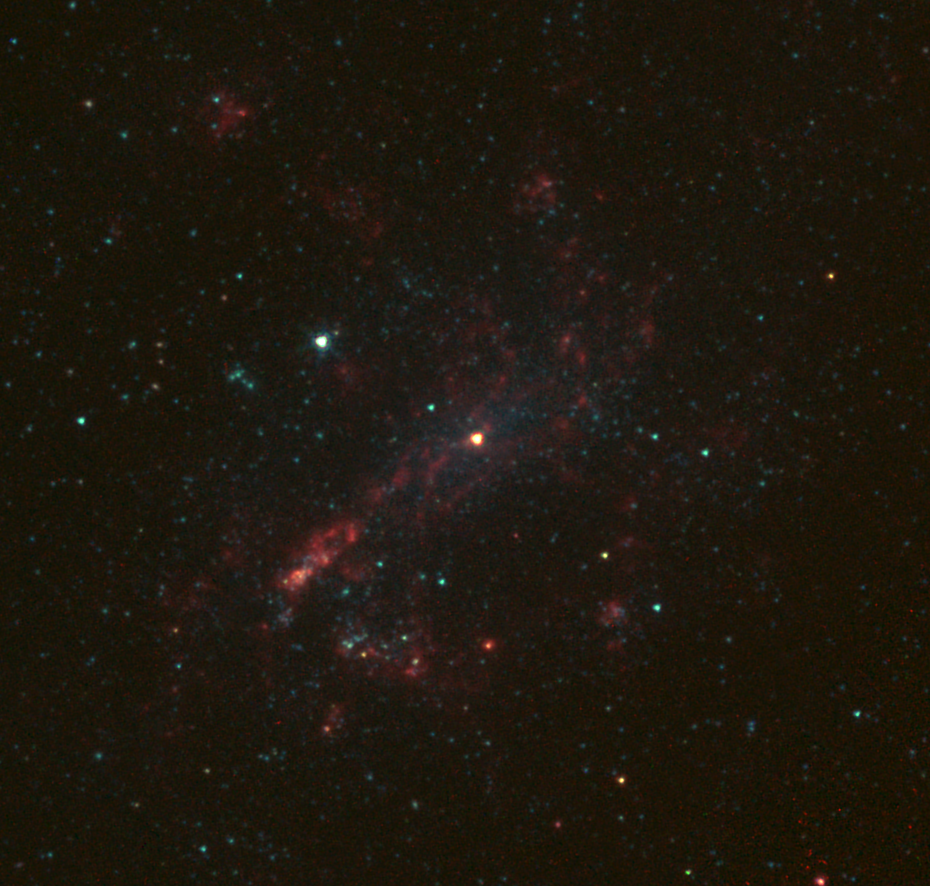

Bulgeless Galaxy Hides Black Hole

The galaxy NGC 4395 is shown here in infrared light, captured by NASA’s Spitzer Space Telescope. This dwarf galaxy is relatively small in comparison with our Milky Way galaxy, which is nearly 1,000 times more massive.

The galaxy is “bulgeless” because it lacks a large collection of stars at its center. Astronomers using NASA’s Wide-field Infrared Survey Explorer, or WISE, have found more evidence that bulgeless galaxies, contrary to previous theories, do harbor supermassive black holes at their center. In this image, an actively feeding supermassive black hole resides in the galaxy’s nucleus, as seen by the bright red source. The feeding supermassive black hole dominates the infrared light coming from the galaxy’s center.

NASA’s Jet Propulsion Laboratory, Pasadena, Calif., manages and operates the recently activated NEOWISE asteroid-hunting mission and the Spitzer Space Telescope mission for NASA’s Science Mission Directorate. Science operations and data processing take place at the Infrared Processing and Analysis Center at the California Institute of Technology, Pasadena. Caltech manages JPL for NASA.

Credit: NASA/JPL-Caltech